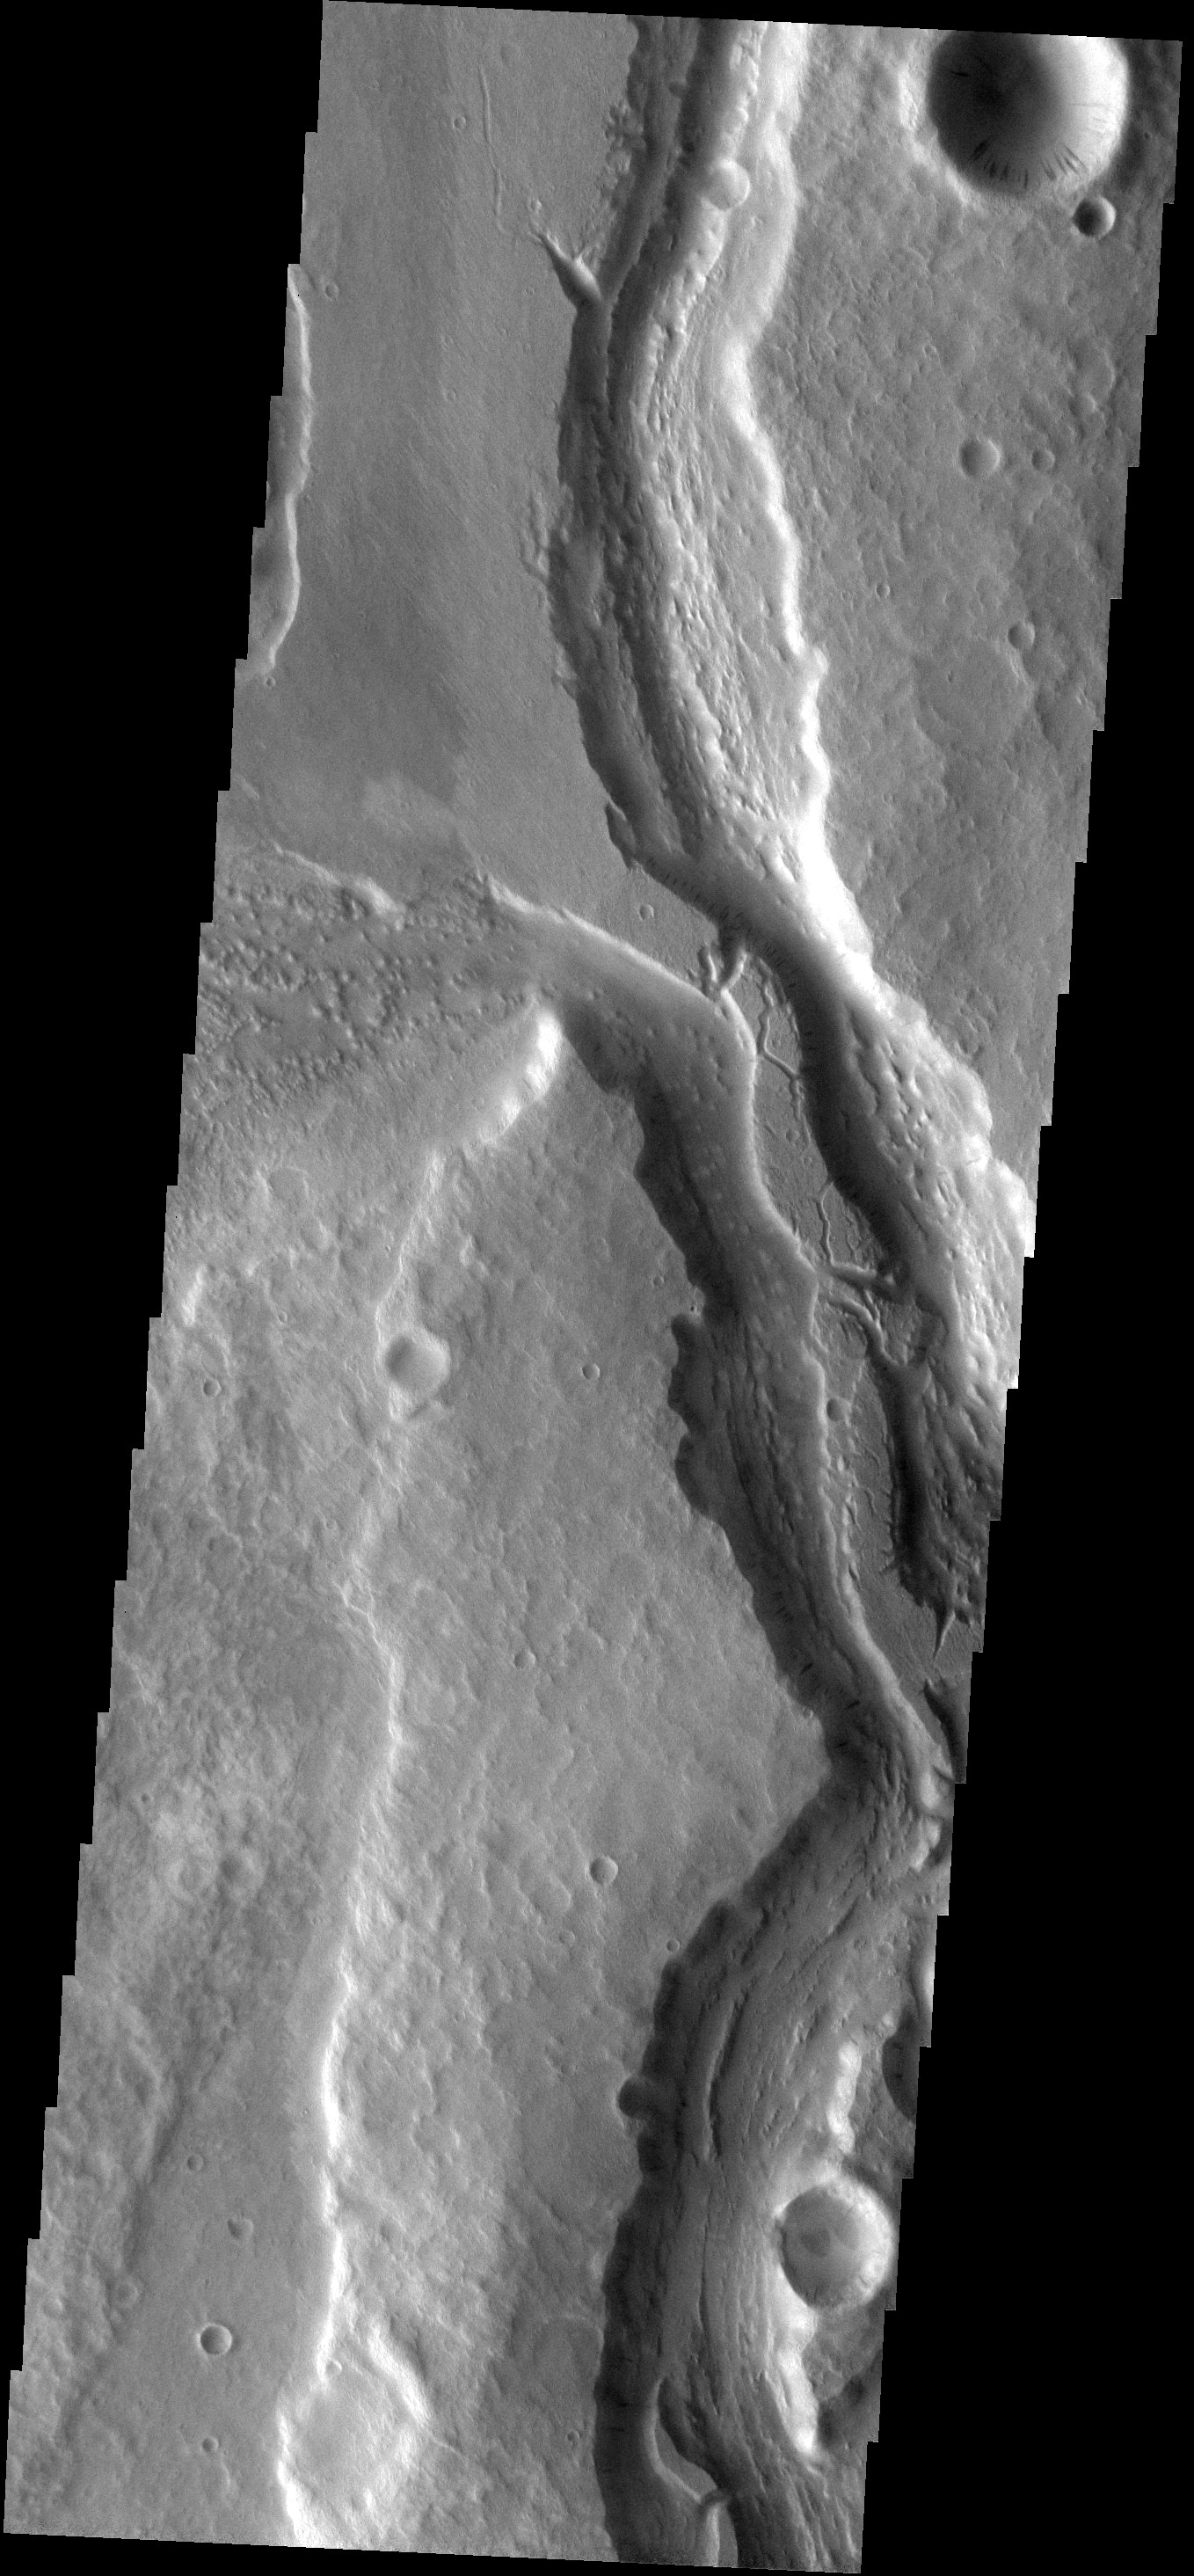

Mangala Vallis

This image shows part of the Mangala Vallis channel system.

Image information: VIS instrument. Latitude -7.7N, Longitude 208.1E. 18 meter/pixel resolution.

Please see the THEMIS Data Citation Note for details on crediting THEMIS images.

Note: this THEMIS visual image has not been radiometrically nor geometrically calibrated for this preliminary release. An empirical correction has been performed to remove instrumental effects. A linear shift has been applied in the cross-track and down-track direction to approximate spacecraft and planetary motion. Fully calibrated and geometrically projected images will be released through the Planetary Data System in accordance with Project policies at a later time.

NASA’s Jet Propulsion Laboratory manages the 2001 Mars Odyssey mission for NASA’s Office of Space Science, Washington, D.C. The Thermal Emission Imaging System (THEMIS) was developed by Arizona State University, Tempe, in collaboration with Raytheon Santa Barbara Remote Sensing. The THEMIS investigation is led by Dr. Philip Christensen at Arizona State University. Lockheed Martin Astronautics, Denver, is the prime contractor for the Odyssey project, and developed and built the orbiter. Mission operations are conducted jointly from Lockheed Martin and from JPL, a division of the California Institute of Technology in Pasadena.

Credit: NASA/JPL/ASU